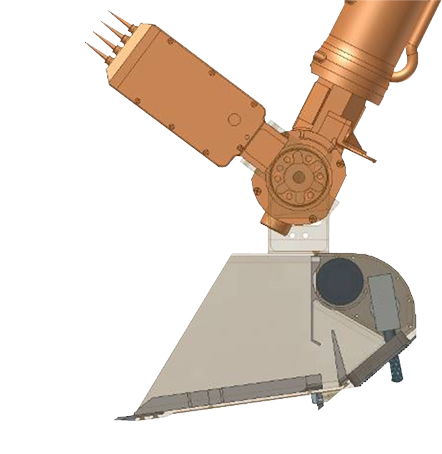

Working End of Robotic Arm on Phoenix

Annotated Version

This illustration shows some of the components on and near the end of the robotic arm on NASA’s Phoenix Mars Lander. Primary and secondary blades on the scoop will aid in the collection of soil samples. A powered rasp will allow the arm to sample an icy layer expected to be about as hard as concrete. The thermal and electrical conductivity probe, which is one part of the Microscopy, Electrochemistry and Conductivity Analyzer, will assess how heat and electrons move through the soil from one spike to another of a four-spike electronic fork that will be pushed into the soil at different stages of digging by the arm.

Photojournal Note: As planned, the Phoenix lander, which landed May 25, 2008 23:53 UTC, ended communications in November 2008, about six months after landing, when its solar panels ceased operating in the dark Martian winter.

Credit: NASA/JPL-Caltech